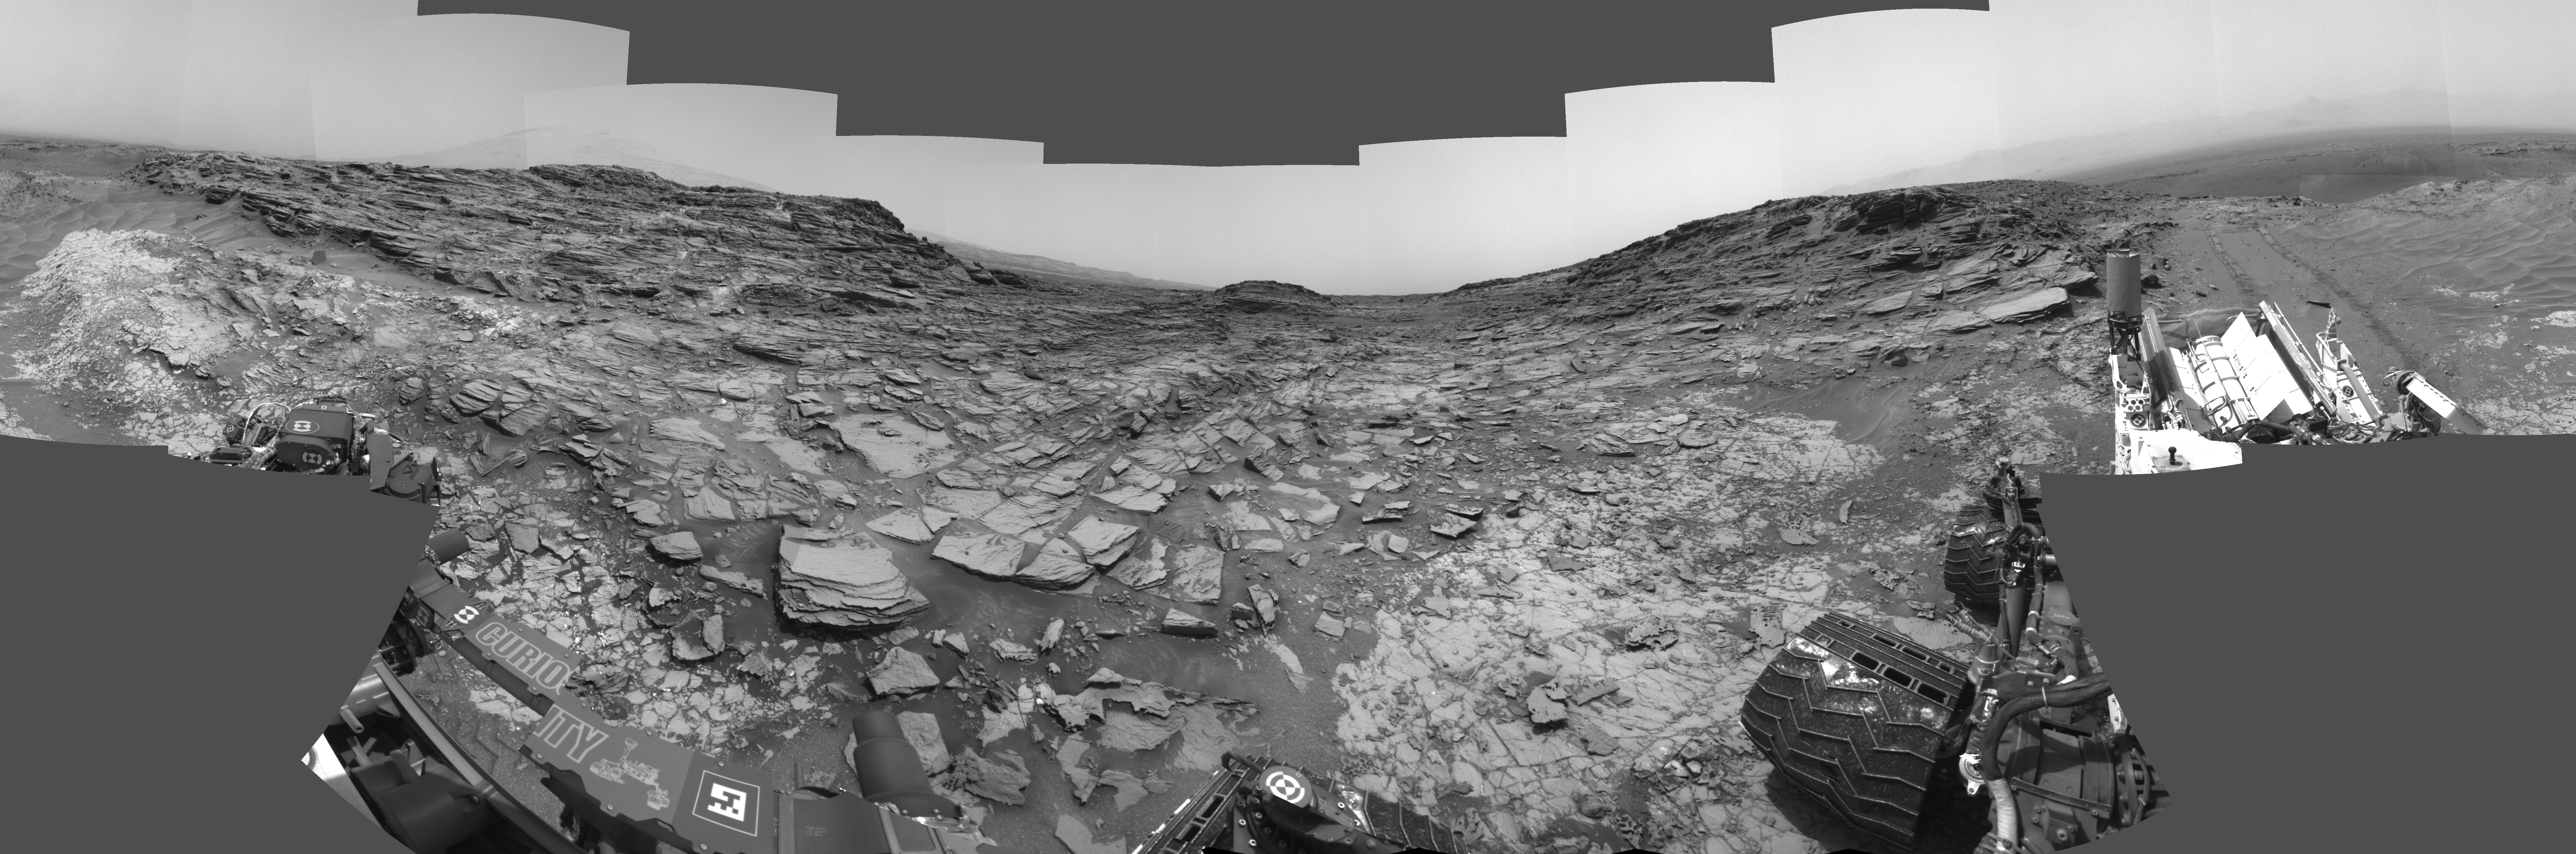

Panorama from Curiosity’s Sol 1000 Location

Figure 1

This 360-degree panorama from the Navigation Camera (Navcam) on NASA’s Curiosity Mars rover shows the surroundings of a site on lower Mount Sharp where the rover spent its 1,000th Martian day, or sol, on Mars.

Sol 1,000 of Curiosity’s Mars-surface mission corresponded to May 30, 2015. The component images for this scene were taken on Sol 997 (May 27, 2015). The site is a valley just below “Marias Pass” on lower Mount Sharp. A map of the area is at http://mars.nasa.gov/msl/images/Curiosity_Location_Sol997-full.jpg.

The center of the scene is toward the south, with north at both ends. This panorama uses images from Navcam’s left-eye camera. Figure 1 is the same scene from Navcam’s right eye. A stereo version combining the left-eye and right-eye views is at PIA19678.

Tracks from the rover’s drive to this site are visible at right. The rover team chose this location near Marias Pass because images from orbit showed what appeared to be a contact between two types of bedrock. The two types are evident in this panorama. The bedrock close to the rover is pale mudstone similar to what Curiosity examined in 2014 and early 2015 at “Pahrump Hills.” The darker, finely bedded bedrock above it is sandstone that the rover team calls the “Stimson” unit. The largest-looking slab of Stimson sandstone in the image, in the lower left quadrant, is a target called “Ronan,” selected for close-up inspection.

NASA’s Jet Propulsion Laboratory, a division of the California Institute of Technology in Pasadena, manages the Curiosity project for NASA’s Science Mission Directorate, Washington. JPL built the rover and Navcam.

Credit: NASA/JPL-Caltech